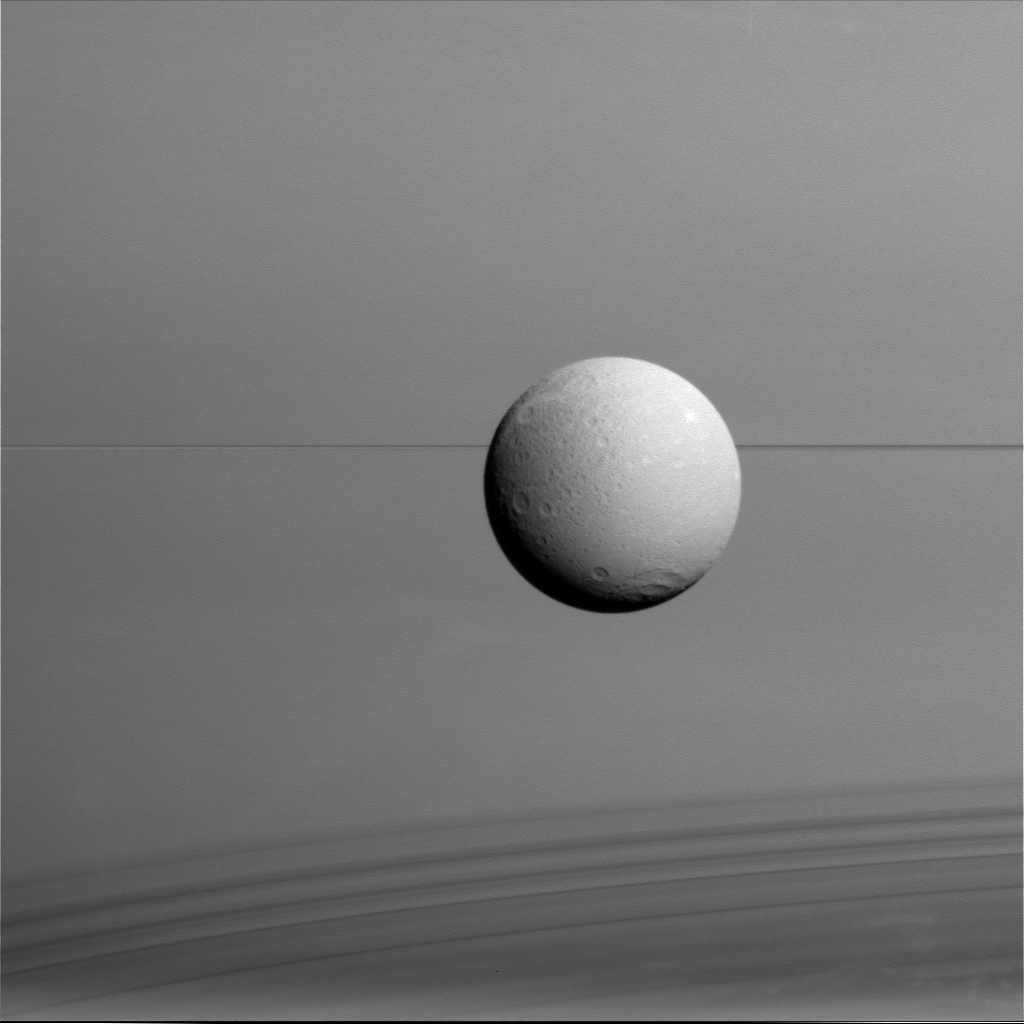

Dione with Rings and Shadows

Dione hangs in front of Saturn and its icy rings in this view, captured during Cassini’s final close flyby of the icy moon.

North on Dione is up. The image was obtained in visible light with the Cassini spacecraft wide-angle camera on Aug. 17, 2015.

The view was acquired at a distance of approximately 45,000 miles (73,000 kilometers) from Dione and at a sun-Dione-spacecraft, or phase, angle of 35 degrees. Image scale is 3 miles (4 kilometers) per pixel.

The Cassini mission is a cooperative project of NASA, ESA (the European Space Agency) and the Italian Space Agency. The Jet Propulsion Laboratory, a division of the California Institute of Technology in Pasadena, manages the mission for NASA’s Science Mission Directorate, Washington. The Cassini orbiter and its two onboard cameras were designed, developed and assembled at JPL. The imaging operations center is based at the Space Science Institute in Boulder, Colorado.

Credit: NASA/JPL-Caltech/Space Science Institute